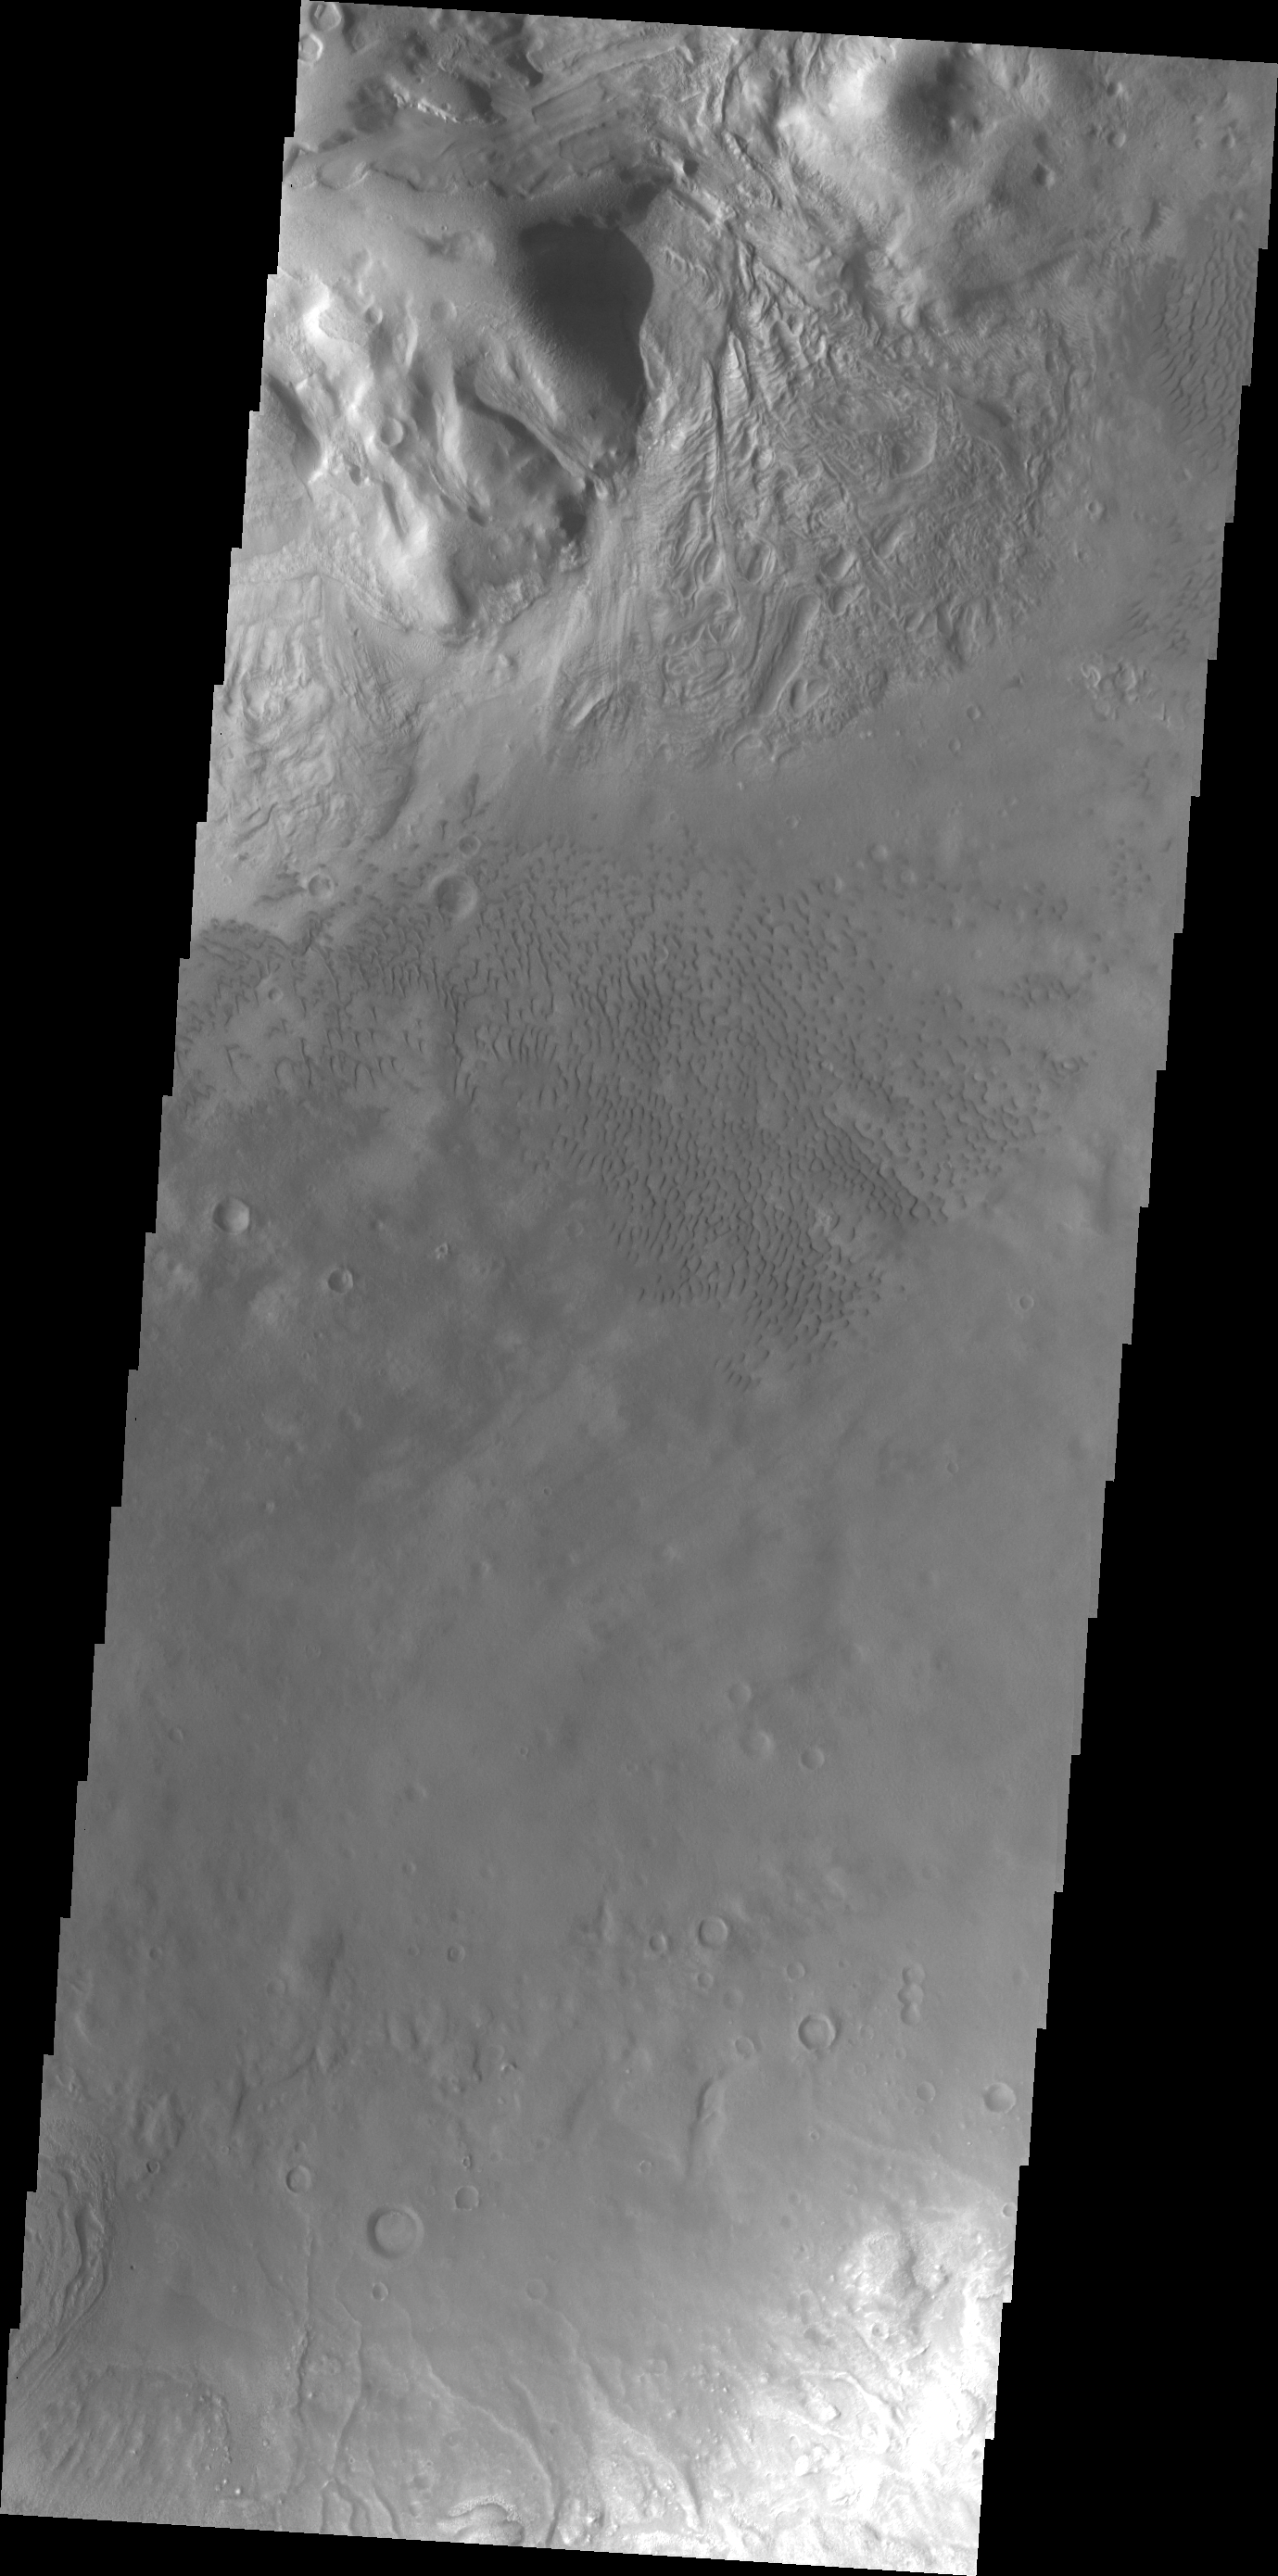

Investigating Mars: Moreux Crater

This image of Moreux Crater shows part of the multitude of sand dunes that are found on the floor of the crater. The central peak of the crater is at the top left corner of the image. The crater rim is visible at the bottom right corner. The part of the peak with a pitted surface texture and curvilinear ridges has been interpreted to be created by glacial flows. Moreux Crater is located in northern Arabia Terra and has a diameter of 138 kilometers.

The Odyssey spacecraft has spent over 15 years in orbit around Mars, circling the planet more than 69000 times. It holds the record for longest working spacecraft at Mars. THEMIS, the IR/VIS camera system, has collected data for the entire mission and provides images covering all seasons and lighting conditions. Over the years many features of interest have received repeated imaging, building up a suite of images covering the entire feature. From the deepest chasma to the tallest volcano, individual dunes inside craters and dune fields that encircle the north pole, channels carved by water and lava, and a variety of other feature, THEMIS has imaged them all. For the next several months the image of the day will focus on the Tharsis volcanoes, the various chasmata of Valles Marineris, and the major dunes fields. We hope you enjoy these images!

Credit: NASA/JPL-Caltech/ASU